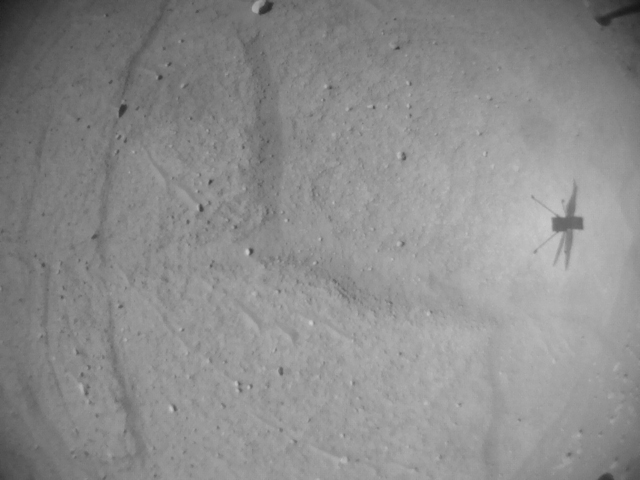

Ingenuity Before Flight 52’s Landing

NASA’s Ingenuity Mars Helicopter’s navigation camera captured the rotorcraft in shadow during its 52nd flight on April 26, 2023. This image was finally received after Perseverance and Ingenuity were out of communication for 63 days.

The Ingenuity Mars Helicopter was built by NASA’s Jet Propulsion Laboratory, which manages the project for NASA Headquarters. It is supported by NASA’s Science Mission Directorate. NASA’s Ames Research Center in California’s Silicon Valley and NASA’s Langley Research Center in Hampton, Virginia, provided significant flight performance analysis and technical assistance during Ingenuity’s development. AeroVironment Inc., Qualcomm, and SolAero also provided design assistance and major vehicle components. Lockheed Martin Space designed and manufactured the Mars Helicopter Delivery System.

Credit: NASA/JPL-Caltech